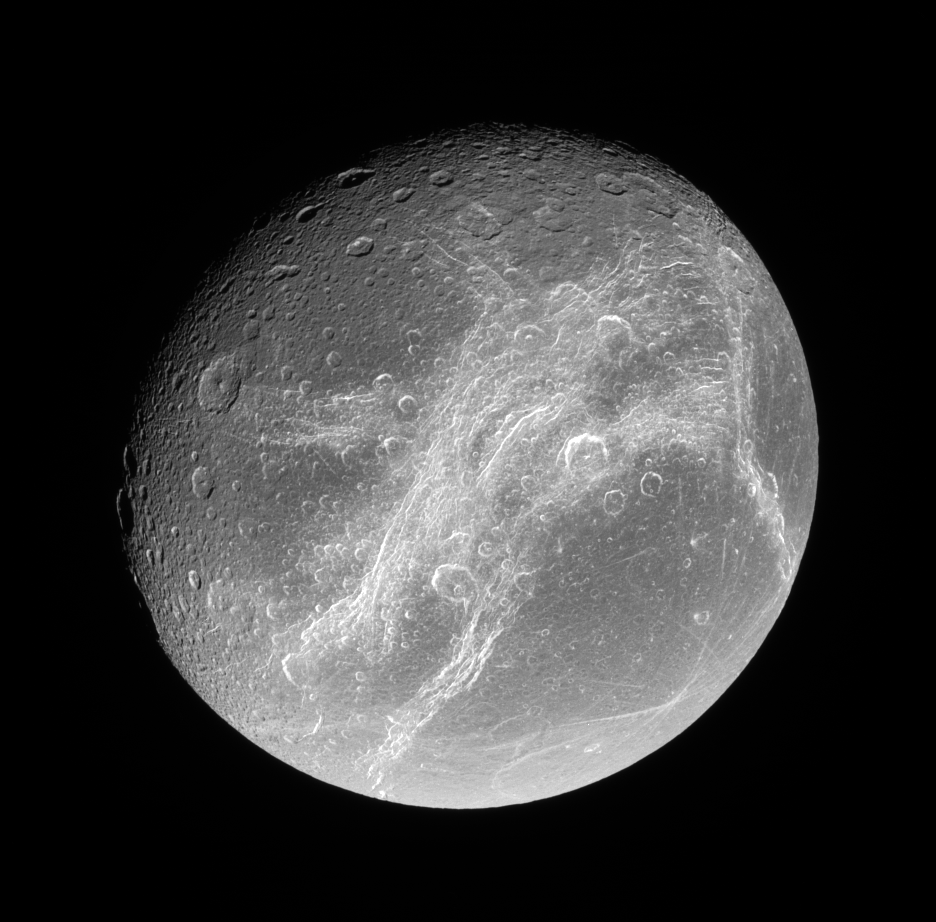

Incredible Cliffs

This splendid view showcases Dione’s tortured complex of bright cliffs. At lower right is the feature called Cassandra, exhibiting linear rays extending in multiple directions.

The trailing hemisphere of Dione (1,126 kilometers, or 700 miles across) is seen here. North is up.

The image was taken in polarized green light with the Cassini spacecraft narrow-angle camera on July 24, 2006 at a distance of approximately 263,000 kilometers (163,000 miles) from Dione. Image scale is 2 kilometers (1 mile) per pixel.

The Cassini-Huygens mission is a cooperative project of NASA, the European Space Agency and the Italian Space Agency. The Jet Propulsion Laboratory, a division of the California Institute of Technology in Pasadena, manages the mission for NASA’s Science Mission Directorate, Washington, D.C. The Cassini orbiter and its two onboard cameras were designed, developed and assembled at JPL. The imaging operations center is based at the Space Science Institute in Boulder, Colo.

Credit: NASA/JPL/Space Science Institute